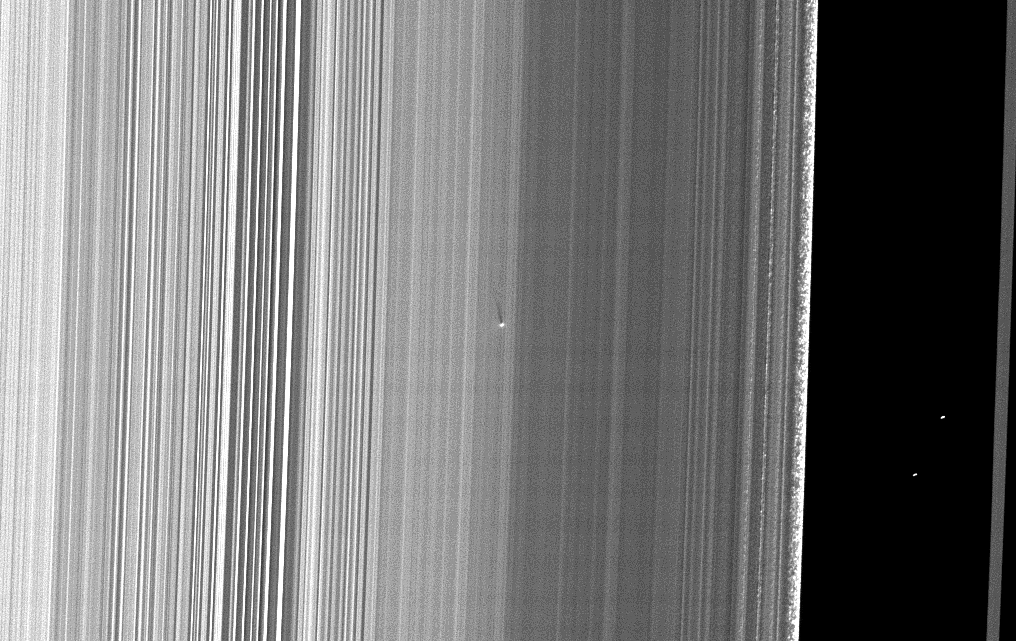

A Small Find Near Equinox

Caption updated Nov. 1, 2010

The Cassini spacecraft captured this image of a small object in the outer portion of Saturn’s B ring casting a shadow on the rings as Saturn approached its August 2009 equinox.

The new object, situated about 650 kilometers (400 miles) inward from the outer edge of the B ring, was found by the presence of a localized bright feature and the detection of its shadow, which stretches 36 kilometers (22 miles) across the rings. Cassini scientists suspect the object is a solid moonlet, as opposed to a diffuse debris cloud, as might result from an impact, because no shadows have been observed accompanying any known impact plumes observed by Cassini. The shadow’s length implies that the moonlet is protruding about 150 meters (500 feet) above the ring plane. If the moonlet is orbiting in the same plane as the ring material surrounding it, which is likely, it must be about 300 meters (1,000 feet) from bottom to top. However, the width of the bright feature implies that the moonlet must be several times wider than that height.

Unlike the band of moonlets discovered in Saturn’s A ring earlier by Cassini (see PIA07792 and PIA07790), this object is not attended by a long propeller feature. However, the relatively large width of the bright features relative to the height implied by the long shadow may indicate that a fairly localized, perhaps truncated propeller feature surrounds a roughly spherical body that is not directly imaged. The A ring moonlets, which also have not been directly imaged, were found because of the propeller-like narrow gaps on either side of them that they create as they orbit within the rings. The lack of an extended propeller feature surrounding the new moonlet may not be not surprising because the B ring is dense, and the ring material in a dense ring would be expected to fill in any gaps around the moonlet more quickly than in a less dense region like the mid-A ring. Alternatively, it may simply be harder in the first place for a moonlet to create propeller-like gaps in a dense ring.

Straw-like patterns of clumping ring material are also visible along the edge of the outer B ring near the right of this image. See PIA09855 to learn more about these features.

This image and others like it (see PIA11656 and PIA11659) are only possible around the time of Saturn’s equinox which occurs every half-Saturn-year (equivalent to about 15 Earth years). The illumination geometry that accompanies equinox lowers the sun’s angle to the ring plane and causes out-of-plane structures to cast long shadows across the rings.

This view looks toward the sunlit side of the rings from about 42 degrees below the ring plane. Background stars are visible on the right of the image. They appear elongated by the camera’s exposure time.

The image was taken in visible light with the Cassini spacecraft narrow-angle camera on July 26, 2009. The view was obtained at a distance of approximately 296,000 kilometers (184,000 miles) from Saturn and at a Sun-Saturn-spacecraft, or phase, angle of 120 degrees. Image scale is about 1 kilometer (4,680 feet) per pixel.

The Cassini-Huygens mission is a cooperative project of NASA, the European Space Agency and the Italian Space Agency. The Jet Propulsion Laboratory, a division of the California Institute of Technology in Pasadena, manages the mission for NASA’s Science Mission Directorate, Washington, D.C. The Cassini orbiter and its two onboard cameras were designed, developed and assembled at JPL. The imaging operations center is based at the Space Science Institute in Boulder, Colo.

Credit: NASA/JPL/Space Science Institute